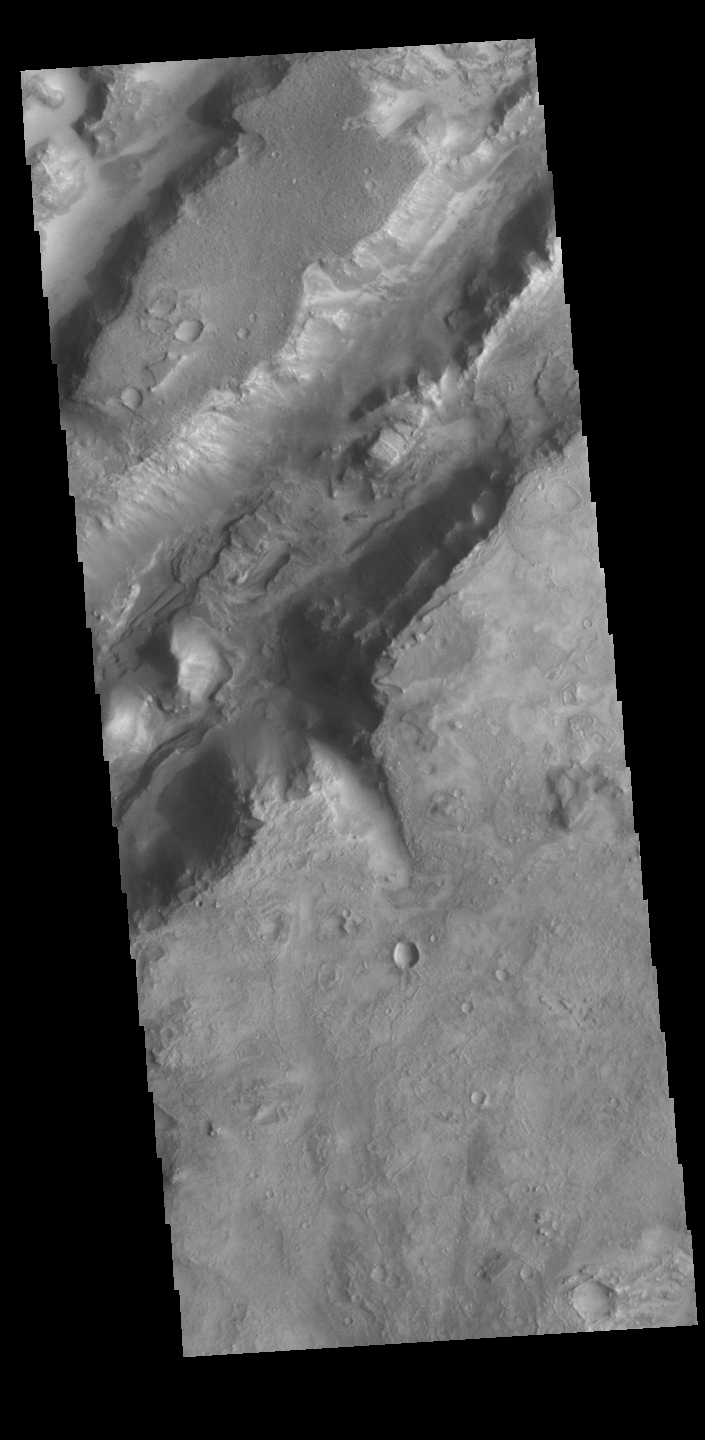

Nili Fossae

Today’s VIS image shows some of the linear depressions that comprise Nili Fossae. Nili Fossae is the name of a collection of curved faults and down-dropped blocks of crust between the faults. The “fossae,” or graben, lie northeast of the large volcano Syrtis Major and northwest of the ancient impact basin Isidis Planitia. The troughs, which can be almost 500 meters (1,600 feet) deep , make concentric curves that follow the outline of Isidis Planitia. The graben likely formed as the crust sagged under the weight of lava flows filling the Isidis Planitia impact basin.

Credit: NASA/JPL-Caltech/ASU